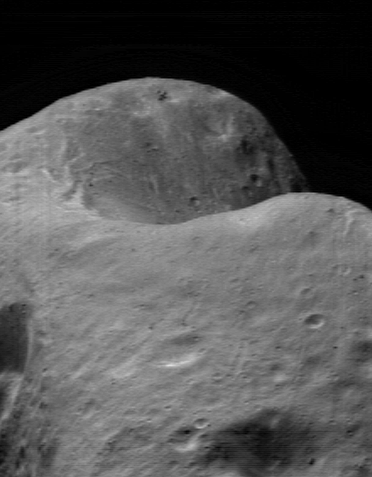

Back in the Saddle Again

Again and again, NEAR Shoemaker’s imager is being directed at the “saddle region” of Eros, to observe this feature under the widest variety of lighting conditions. This image of the saddle was taken March 22, 2000, from a range of 208 kilometers (129 miles). Generically speaking, a saddle is a low ridge connecting two mountains. The definition does not include an explanation for the origin of the curvature. Similarly, on Eros, the term “saddle region” is a description of a physical feature and doesn’t imply any particular origin.

Perhaps the most frequently asked question about Eros’ surface is, “What is the origin of the saddle?” Was it formed as a spallation scar resulting from the impact that created the large 5.5-kilometer (3.4-mile) diameter crater on the opposite side of the asteroid? To determine its origin will take time. Right now, the southern part of the feature is still in shadow. Over the next few months, as the Sun moves south in Eros’ sky, the whole saddle will become visible. As NEAR Shoemaker continues to take more and more pictures of the saddle region, we will be better able to answer key questions about this feature.

Built and managed by The Johns Hopkins University Applied Physics Laboratory, Laurel, Maryland, NEAR was the first spacecraft launched in NASA’s Discovery Program of low-cost, small-scale planetary missions. See the NEAR web page at http://near.jhuapl.edu/ for more details.

Credit: NASA/JPL/JHUAPL